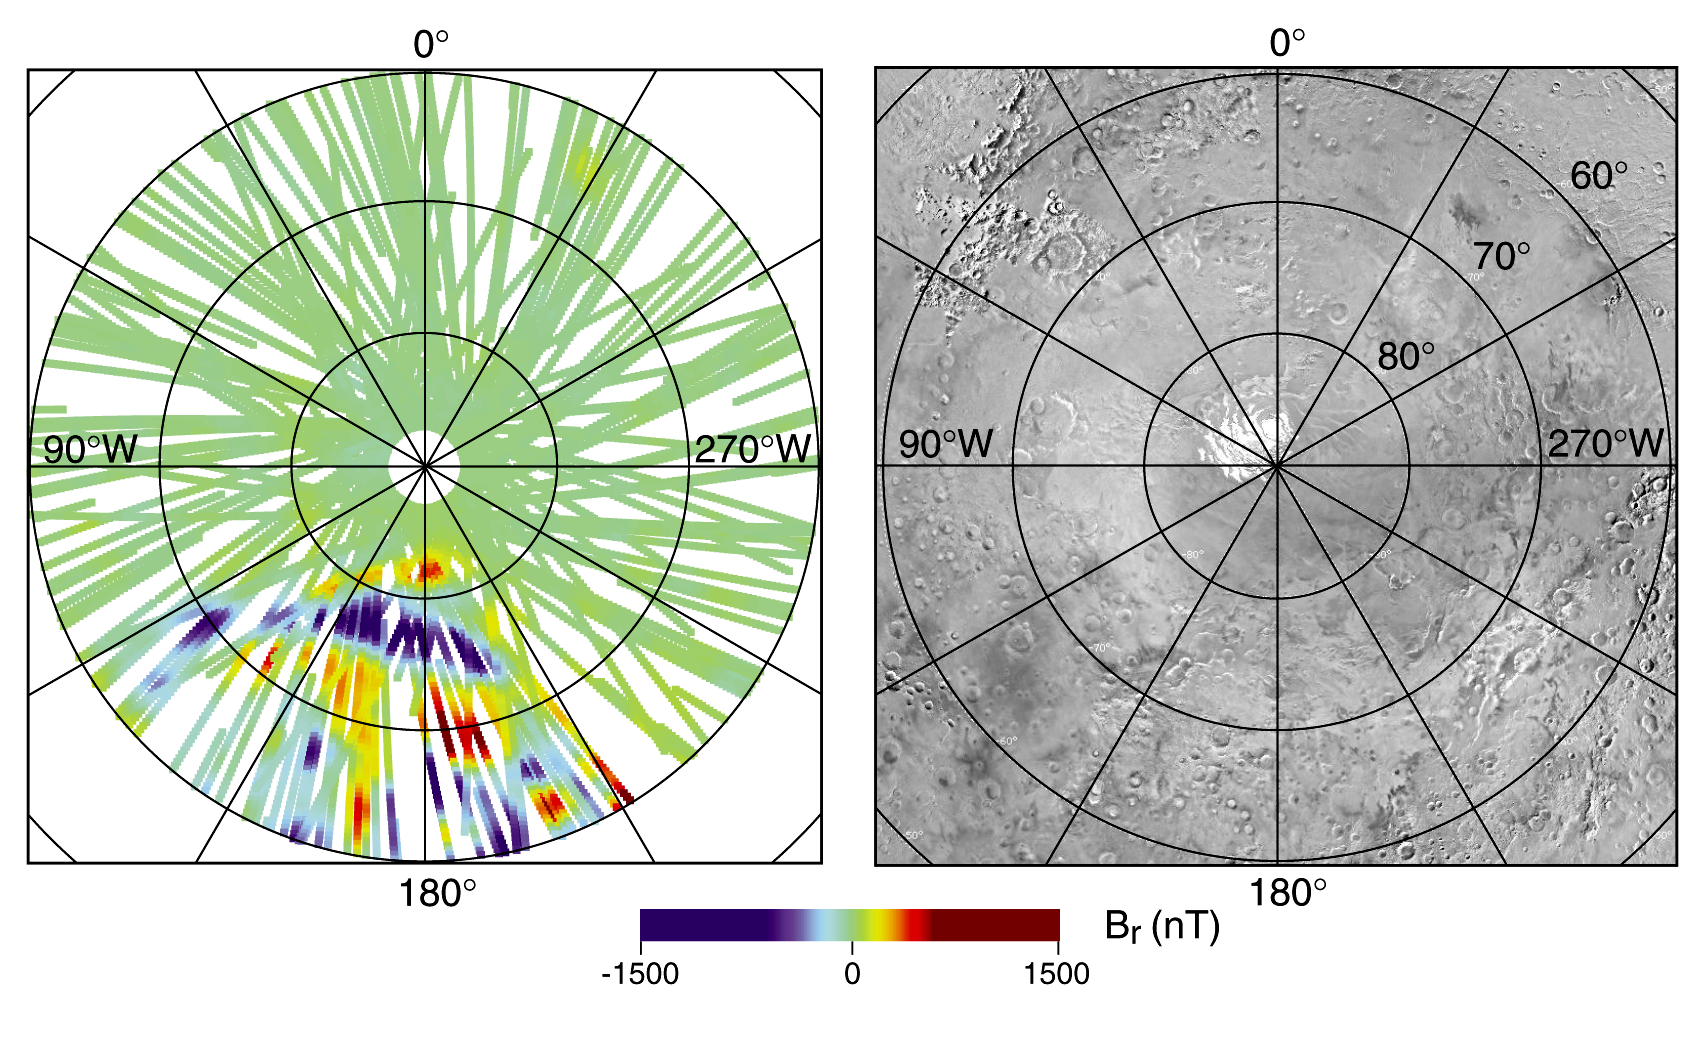

South Polar Magnetic Anomaly Map (MAG/ER)

Radial magnetic field measured over the South Polar Region with corresponding image showing the polar cap. Strips are in the Terra Sirenum region.

Credit: NASA/JPL/GSFC